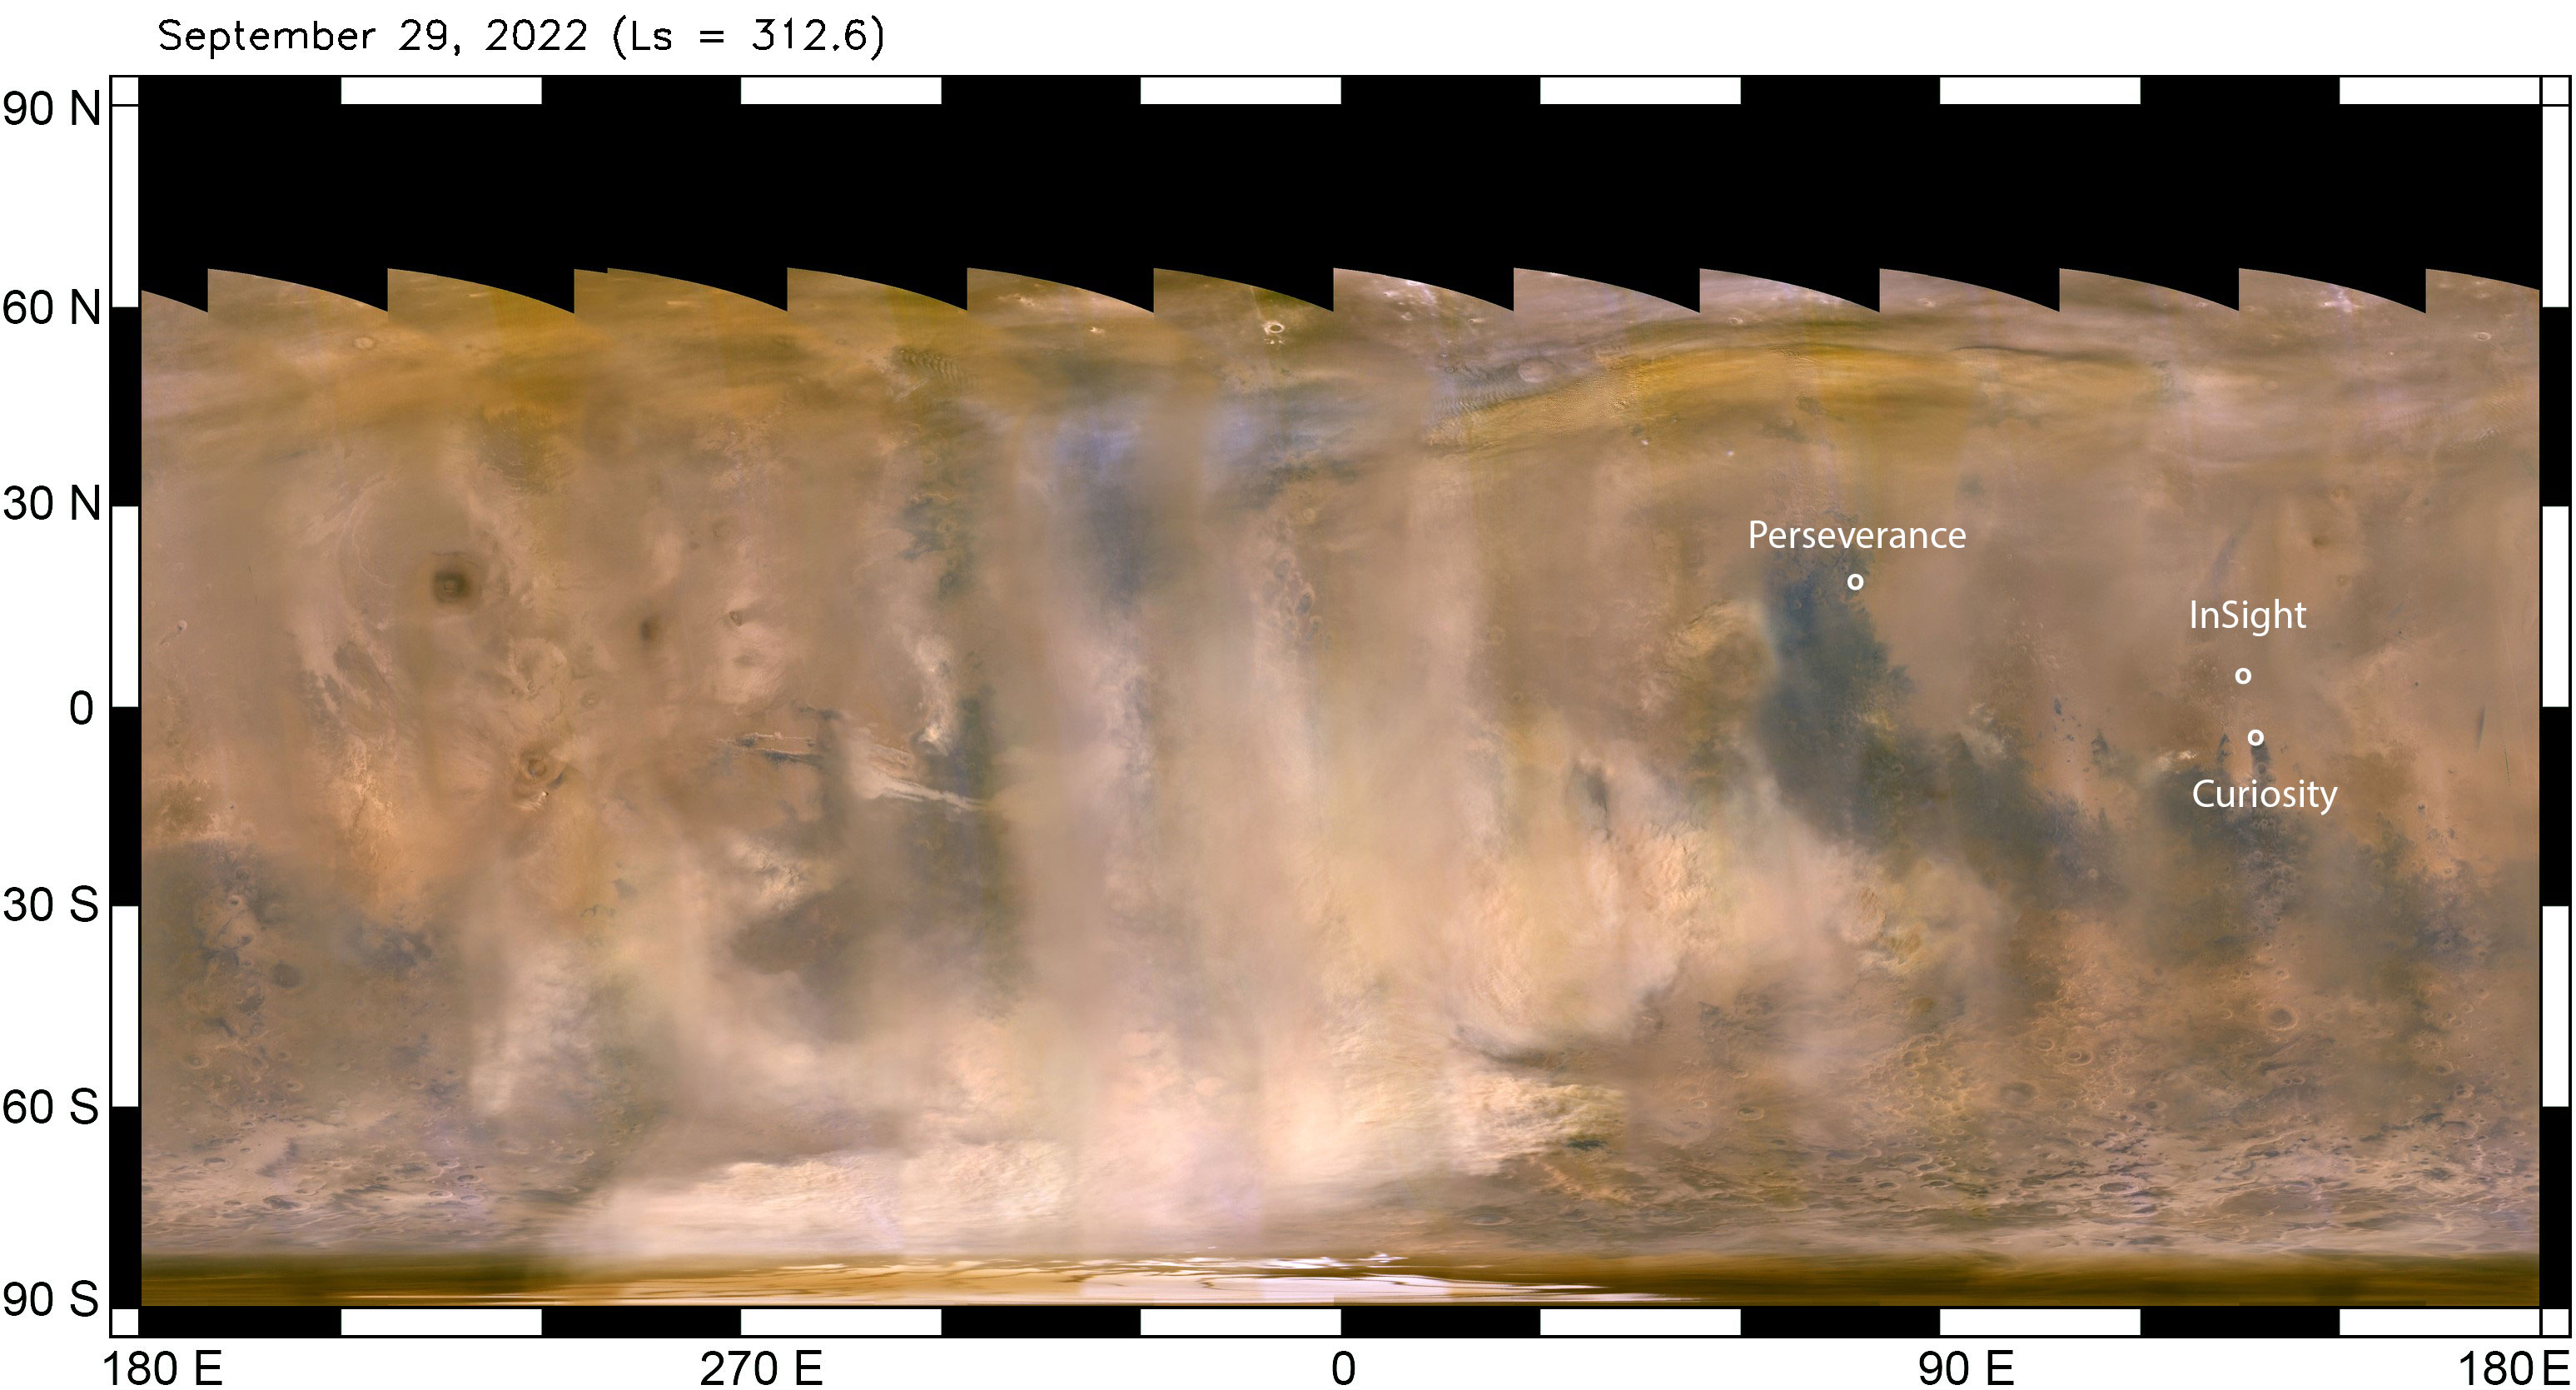

Mars Dust Storm in Relation to InSight, Curiosity and Perseverance

The beige clouds seen in this flat global map of Mars are a continent-size dust storm captured on Sept. 29, 2022 by the Mars Color Imager (MARCI) camera aboard NASA’s Mars Reconnaissance Orbiter (MRO). As MRO passes over the planet, MARCI takes linear images – essentially strips – of the planet’s circumference each day. The images are then stitched together to create a daily global map of the planet, showing atmospheric features across the planet as seen at the same time of day (mid-afternoon). Comparison of daily maps show atmospheric changes over time. Besides providing unique scientific data, MARCI’s global maps are useful for monitoring weather changes that could affect NASA’s surface missions.

The agency’s Perseverance, Curiosity, and InSight missions are also labeled, showing the vast distances between them. NASA’s Perseverance rover and Ingenuity helicopter, are located at the white dot farthest north, roughly 2,147 miles (3,455 kilometers) from the agency’s InSight lander, just above the equator. The Curiosity rover is just below the equator, about 373 miles (600 kilometers) from InSight. Neither Curiosity nor Perseverance and Ingenuity (the helicopter must remain relatively close to Perseverance, which serves as its base station) can travel the distance to the solar-powered InSight lander.

The regional dust storm in this map was first observed Sept. 21. By the time these images were taken (Sept. 29), it had expanded considerably. Within the following week, the storm appeared to have entered its decay phase, when it’s no longer lifting dust into the atmosphere. At that point, the dust that has already been lofted into the atmosphere and spread far beyond the dust-raising sector can take weeks to settle back to the surface.

While this particular storm was roughly 2,175 miles (3,500 kilometers) from InSight, it lofted enough dust to significantly reduce the energy being produced by the lander’s solar arrays, which have become covered by dust since the spacecraft landed in November 2018.

The lander has long since surpassed its primary mission. With its power steadily declining, it is now close to the end of its extended mission, conducting “bonus science” by measuring marsquakes, which reveal details about the deep interior of the Red Planet.

NASA’s Jet Propulsion Laboratory, a division of Caltech in Pasadena, California, manages InSight for the agency’s Science Mission Directorate in Washington. InSight is part of NASA’s Discovery Program, managed by the agency’s Marshall Space Flight Center in Huntsville, Alabama. Lockheed Martin Space in Denver built the InSight spacecraft, including its cruise stage and lander, and supports spacecraft operations for the mission.

A number of European partners, including France’s Centre National d’Études Spatiales (CNES) and the German Aerospace Center (DLR), are supporting the InSight mission. CNES provided the Seismic Experiment for Interior Structure (SEIS) instrument to NASA, with the principal investigator at IPGP (Institut de Physique du Globe de Paris). Significant contributions for SEIS came from IPGP; the Max Planck Institute for Solar System Research (MPS) in Germany; the Swiss Federal Institute of Technology (ETH Zurich) in Switzerland; Imperial College London and Oxford University in the United Kingdom; and JPL. DLR provided the Heat Flow and Physical Properties Package (HP3) instrument, with significant contributions from the Space Research Center (CBK) of the Polish Academy of Sciences and Astronika in Poland. Spain’s Centro de Astrobiología (CAB) supplied the temperature and wind sensors.

JPL also manages MRO for NASA’s Science Mission Directorate in Washington. Lockheed Martin Space built MRO. The Mars Color Imager camera, or MARCI, was built and is managed by Malin Space Science Systems in San Diego.

Credit: NASA/JPL-Caltech/MSSS